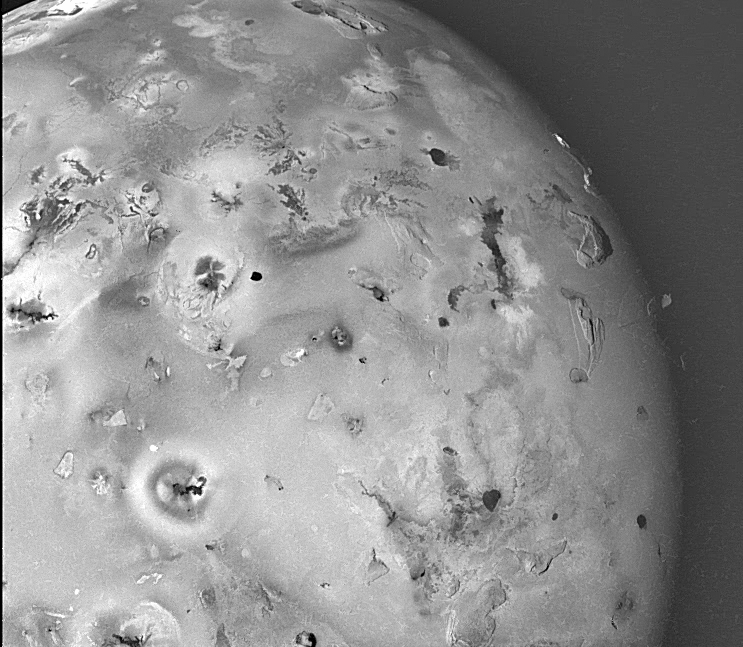

Geologic Landforms on Io (Area 1)

Shown here is one of the topographic mapping images of Jupiter’s moon Io (Latitude: -20 to +65 degrees, Longitude: 90 to 175 degrees) acquired by NASA’s Galileo spacecraft, revealing a great variety of landforms. There are rugged mountains several miles high, layered materials forming plateaus, and many irregular depressions called volcanic calderas. There are also dark lava flows and bright deposits of SO2 frost or other sulfurous materials, which have no discernible topographic relief at this scale. Several of the dark, flow-like features correspond to hot spots, and may be active lava flows. There are no landforms resembling impact craters, as the volcanism covers the surface with new deposits much more rapidly than the flux of comets and asteroids can create large impact craters.

North is to the top of the picture and the sun illuminates the surface from the left. The image covers an area about 2600 kilometers wide and the smallest features that can be discerned are 3.5 kilometers in size. This image was taken on November 6th, 1996, at a range of 339,400 kilometers by the Solid State Imaging (CCD) system on the Galileo Spacecraft.

The Jet Propulsion Laboratory, Pasadena, CA manages the mission for NASA’s Office of Space Science, Washington, DC.

Credit: NASA/JPL/University of Arizona